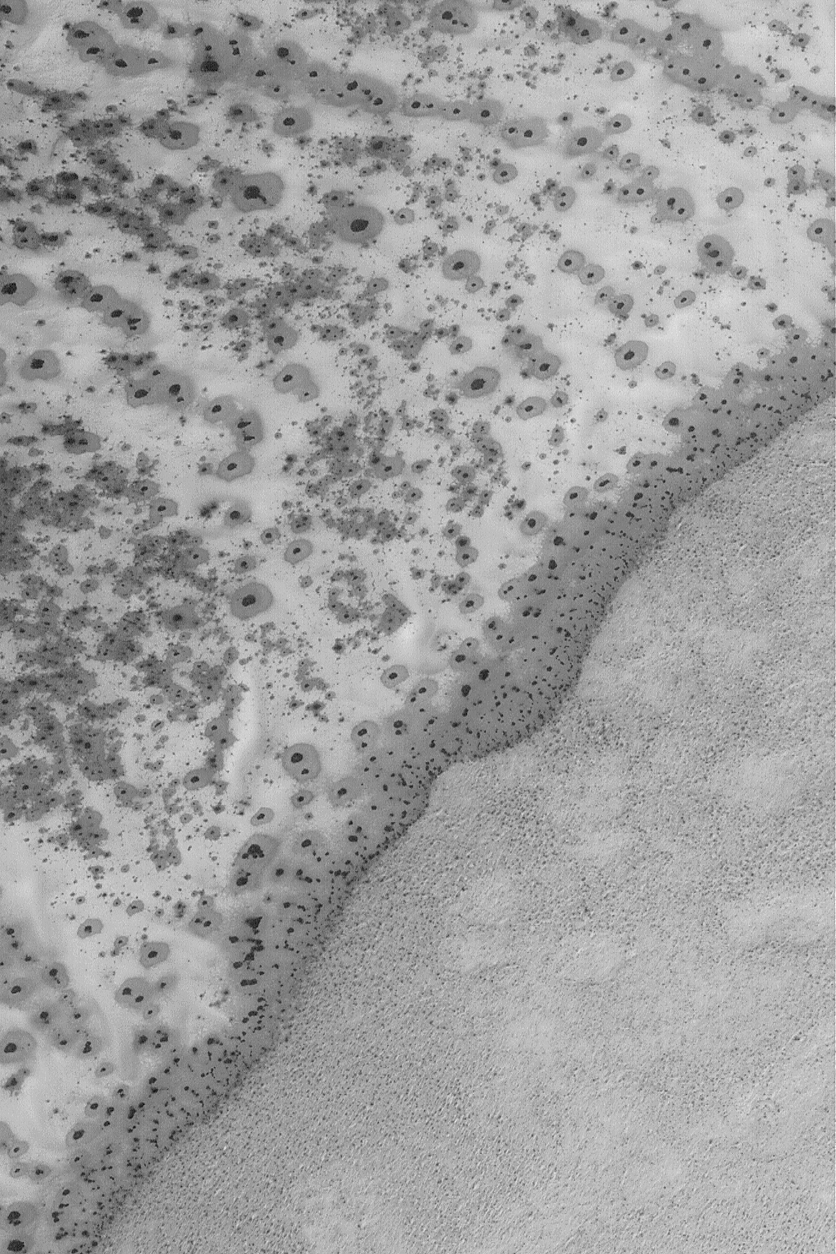

Defrosting South Polar Sand

2 February 2004
This Mars Global Surveyor (MGS) Mars Orbiter Camera (MOC) image provides a springtime view of defrosting processes on a surface that in summer would be a dark patch of sand. In winter, the sand is covered by frost (carbon dioxide and possibly water ice, as well). In spring, the sand develops a spotted pattern as the frosts sublime away. The sand patch is part of a dune field in Jeans Crater, located in the south polar region near 69.8°S, 206.6°W. The picture covers an area 3 km (1.9 mi) wide; sunlight illuminates the scene from the upper left.

Credit: NASA/JPL/Malin Space Science Systems